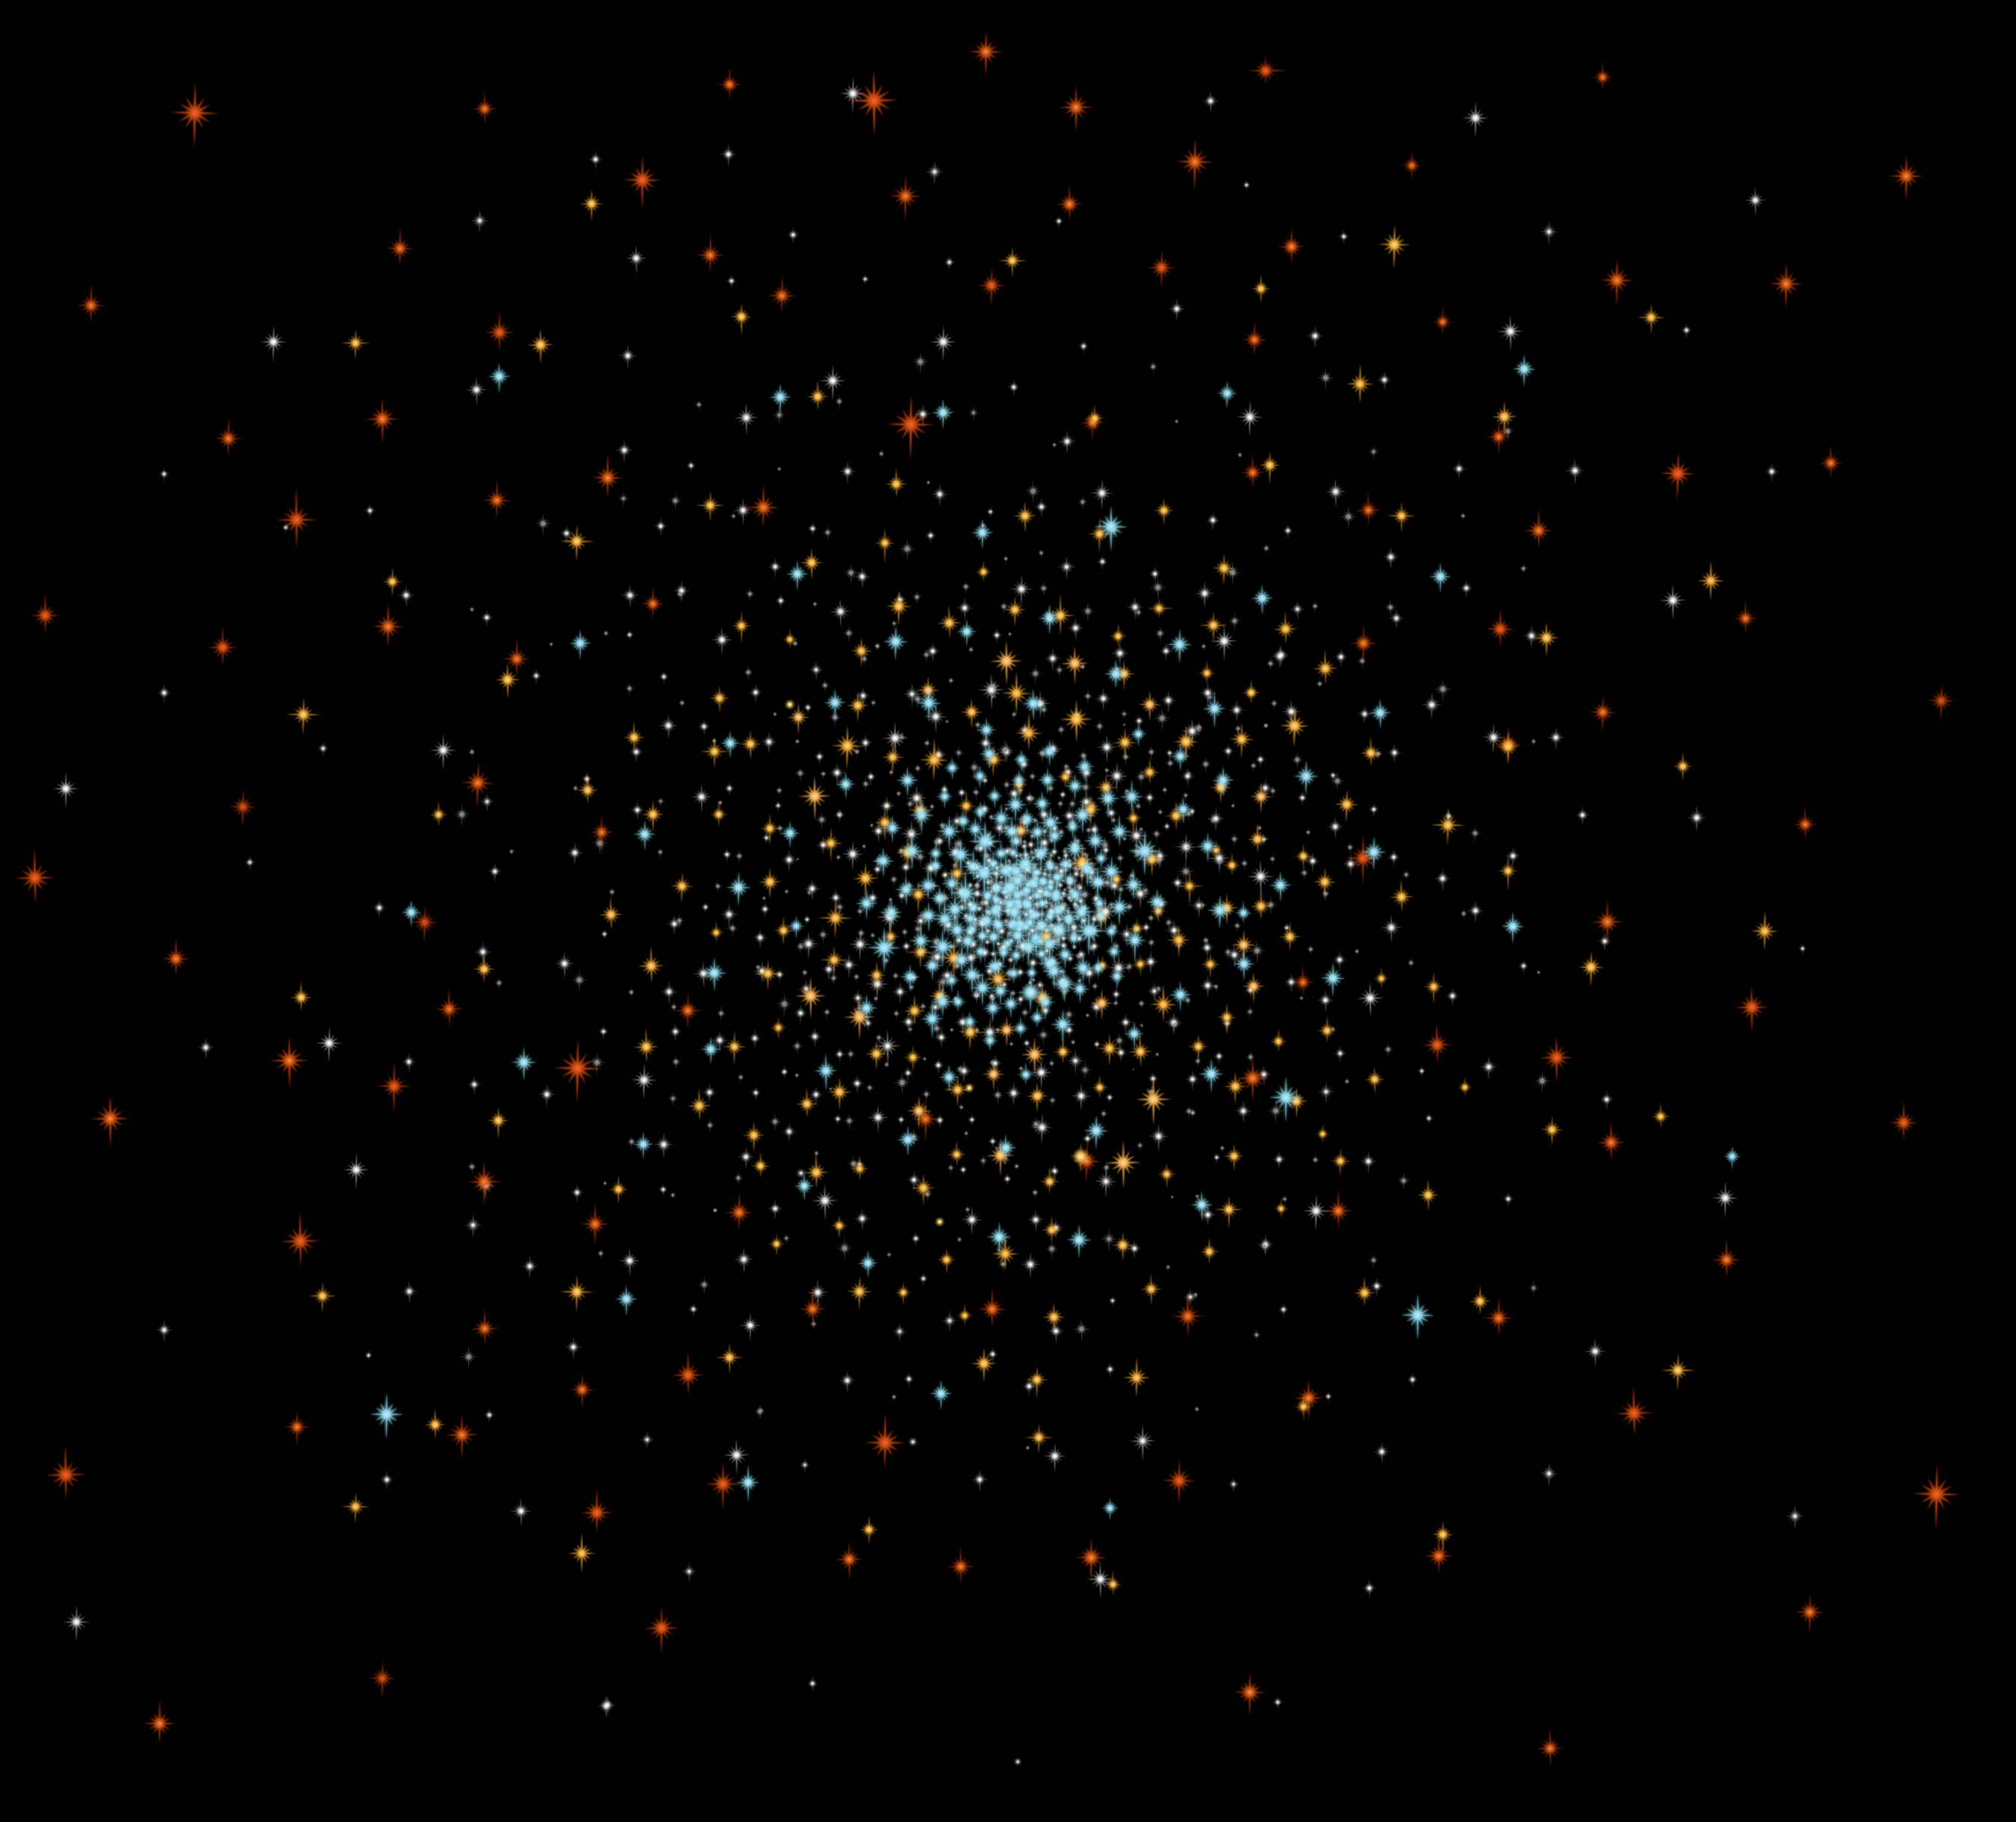

White Dwarf Migration in Globular Cluster 47 Tucanae

This diagram shows how white dwarfs, the burned-out relics of stars, are distributed in the ancient globular star cluster 47 Tucanae. The youngest white dwarfs are the hottest and bluest stars dwelling mostly in the cluster's core, where the most massive stars reside. Shortly before collapsing to become white dwarfs, the stars shed most of their mass. Now, as lightweight white dwarfs, they interact gravitationally with more massive stars in the core. Through these gravitational encounters, the white dwarfs rob enough speed from their more massive cousins to begin migrating slowly outward from their home. During their journey, they become older and cooler white dwarfs, depicted in the orange dots. Eventually, the white dwarfs settle on the outskirts of the cluster, where the oldest, coolest, reddest white dwarfs reside.

Credit: NASA, ESA, and A. Feild (STScI)